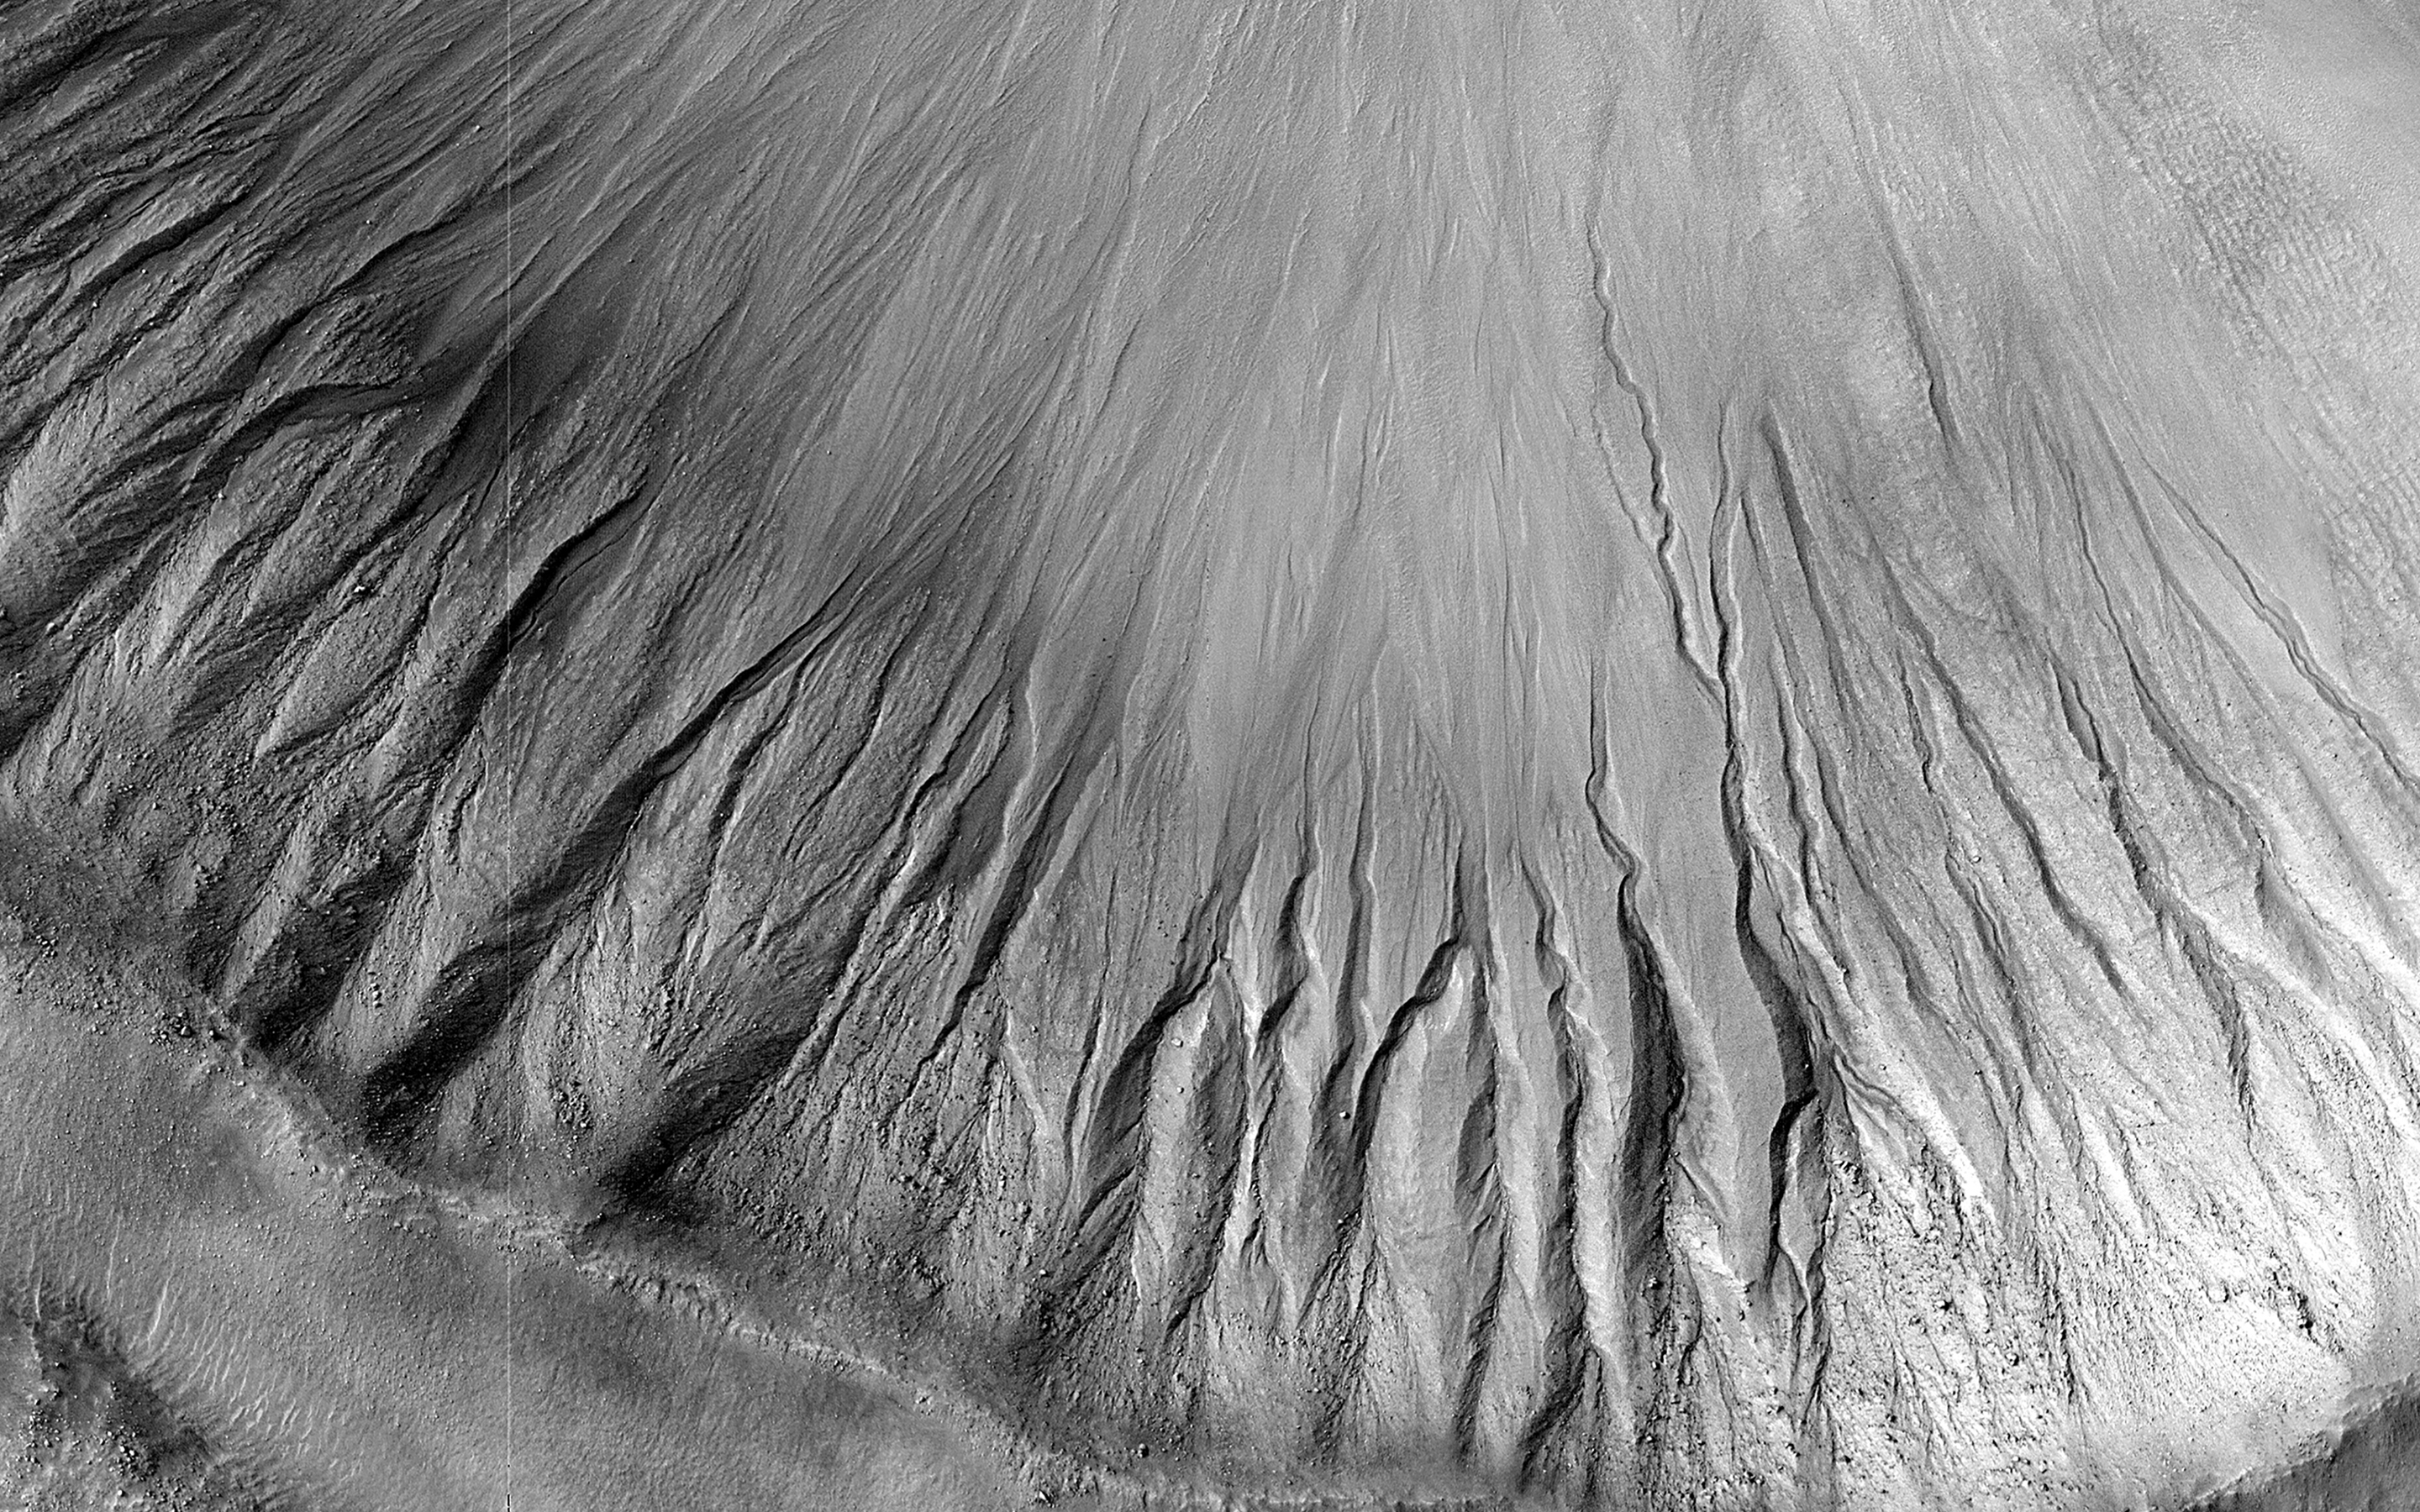

Gullies in the Depths of Hellas

Gullies are commonly found in the Martian mid-latitudes, particularly in the Southern Hemisphere. However, they are rare in the deepest parts of the massive Hellas impact basin.

One likely reason for this is that gullies are found on steep slopes, which seem to be less common in Hellas. For this image, HiRISE targeted a relatively fresh crater where previous images from the MRO Context Camera appeared to show gullies. This high-resolution look confirms the gullies and will allow scientists to compare them in detail with gullies elsewhere on the planet.

The map is projected here at a scale of 50 centimeters (19.7 inches) per pixel. (The original image scale is 51.9 centimeters [20.4 inches] per pixel [with 2 x 2 binning]; objects on the order of 156 centimeters [61.4 inches] across are resolved.) North is up.

The University of Arizona, in Tucson, operates HiRISE, which was built by Ball Aerospace & Technologies Corp., in Boulder, Colorado. NASA’s Jet Propulsion Laboratory, a division of Caltech in Pasadena, California, manages the Mars Reconnaissance Orbiter Project for NASA’s Science Mission Directorate, Washington.

Credit: NASA/JPL-Caltech/University of Arizona